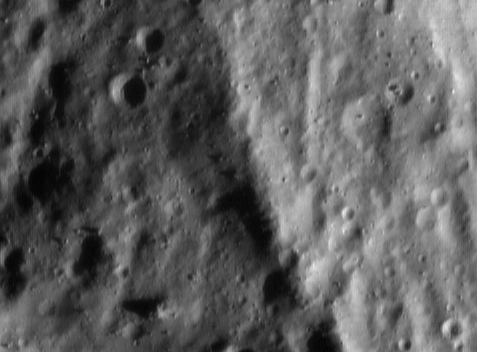

The Ridge at Sunrise

A particularly interesting landform on Eros is the long ridge that wraps around most of the asteroid’s northern hemisphere. NEAR Shoemaker’s digital camera captured part of that ridge just after local sunrise on May 20, 2000, from an orbital altitude of 50 kilometers (31 miles). The whole scene is about 1.4 kilometers (0.8 miles) across, and it shows features as small as 4 meters (13 feet). This part of the ridge is up to 250 meters (820 feet) wide, but both the width and the height of the feature vary along its length. The large number of superimposed craters indicates that the ridge is a relatively old feature.

Built and managed by The Johns Hopkins University Applied Physics Laboratory, Laurel, Maryland, NEAR was the first spacecraft launched in NASA’s Discovery Program of low-cost, small-scale planetary missions. See the NEAR web page at http://near.jhuapl.edu/ for more details.

Credit: NASA/JPL/JHUAPL